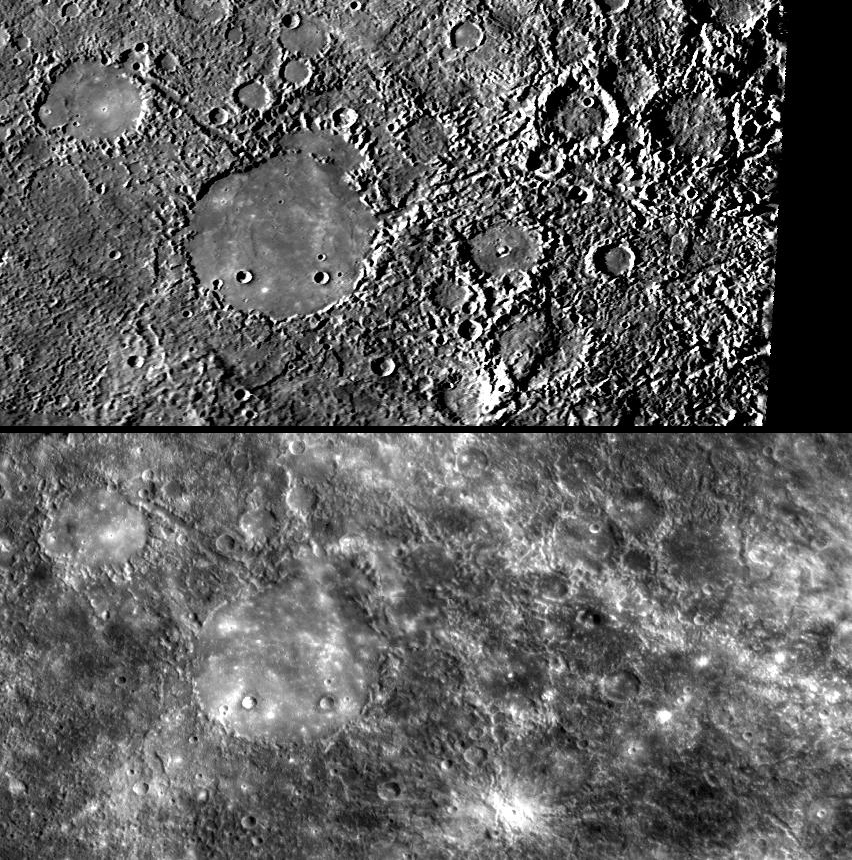

Weird Terrain at the Antipode of Caloris

The area on the opposite side of Mercury from the large Caloris impact basin (see PIA10359) is home to uncommonly bumpy and grooved terrain. Mariner 10 first observed the unusual surface textures at the Caloris antipodal region, and the Mariner 10 team informally dubbed it the “weird terrain.” (Official geologic maps later adopted the more staid term “hilly and lineated terrain.”) MESSENGER images from the mission’s second Mercury flyby provide a second look at this “weird terrain” under substantially different lighting conditions. The top image is from Mariner 10, and the bottom image shows the same surface as seen by MESSENGER. The “weird terrain” is found mostly to the right of the large, smooth-floored crater in the images.

MESSENGER Science Team members are using the new views of the “weird terrain” to compare this region on Mercury with impact basin antipodes on the Moon. Basin antipodes on the Moon often contain unusual magnetized crust along with curving bright features called “lunar swirls.” The different lighting condition of the MESSENGER images allowed a new search for swirl-like features near the Caloris antipode, but no obvious swirls have been found so far. Two years from now, imaging from orbit will provide a range of lighting conditions, enabling a more complete search for any swirl features. Additionally, once in orbit, MESSENGER’s Magnetometer may be able to detect the presence of any magnetized crust in this region and other basin antipodes.

This new science result and the above images are being presented this week at the 40th Lunar and Planetary Science Conference. MESSENGER team members are making a total of 25 presentations at this annual meeting.

Date Acquired: October 6, 2008
Instrument: Narrow Angle Camera (NAC) of the Mercury Dual Imaging System (MDIS)
Resolution: 1 kilometer/pixel (0.6 miles/pixel)
Location: Images cover 327°-347°E, 25°-35°S

These images are from MESSENGER, a NASA Discovery mission to conduct the first orbital study of the innermost planet, Mercury. For information regarding the use of images, see the MESSENGER image use policy.

Credit: NASA/Johns Hopkins University Applied Physics Laboratory/Carnegie Institution of Washington